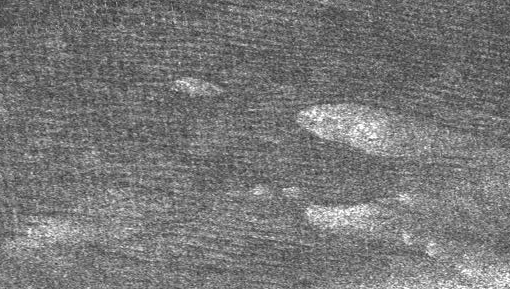

Dunes Galore

Large areas of this Cassini synthetic aperture radar image of Titan are covered by long, dark ridges. They resemble the “cat scratches” seen in other places on Titan, but here they are longer and straighter. Spaced about 1 to 2 kilometers (0.6 to 1 miles) apart, they curve slightly around teardrop-shaped bright terrain, giving the impression of a Japanese garden of sand raked around boulders. The bright material appears to be high-standing rough material that the ridges bend around. This suggests that the ridges are dunes that winds have blown across the surface of Titan from left to right (roughly west to east).

This image was taken during the ninth Titan flyby on Oct. 28, 2005, (the fourth flyby for Cassini’s synthetic aperture radar), at a distance of about 1300 kilometers (800 miles).

The image covers an area roughly 140 kilometers by 200 kilometers (120 miles). It is located 13 degrees south latitude and 300 degrees west longitude.

The Cassini-Huygens mission is a cooperative project of NASA, the European Space Agency and the Italian Space Agency. The Jet Propulsion Laboratory, a division of the California Institute of Technology in Pasadena, manages the mission for NASA’s Science Mission Directorate, Washington, D.C. The Cassini orbiter was designed, developed and assembled at JPL. The radar instrument team is based at JPL, working with team members from the United States and several European countries.

Credit: NASA/JPL-Caltech/ASI